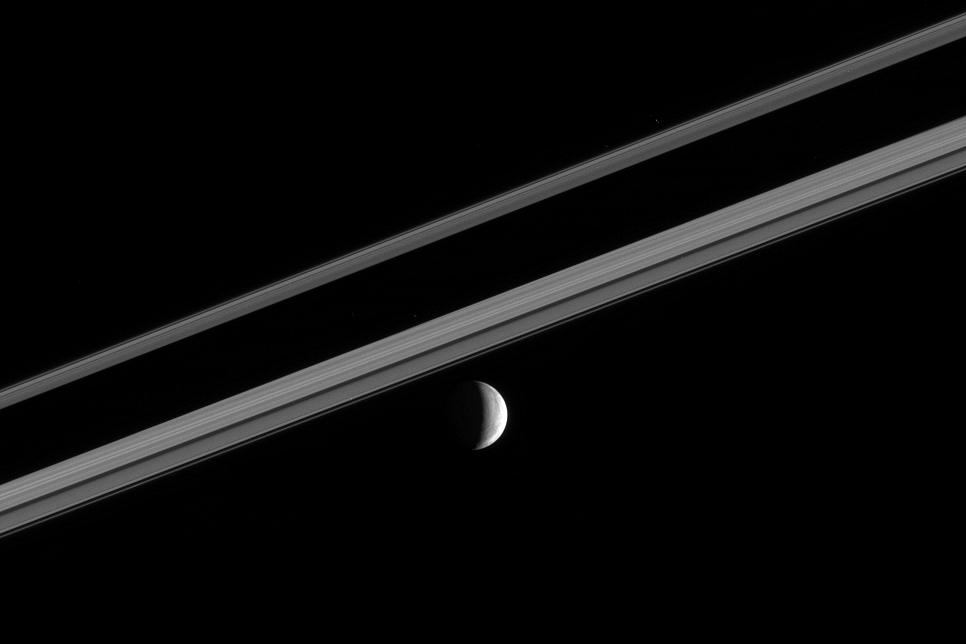

Wrinkled Crescent

A target of intense interest to Cassini mission scientists is Enceladus, whose wrinkled and frozen crescent is seen here with Saturn’s rings. The planet’s dark shadow bisects the ringscape.

The illuminated terrain seen here is on the moon’s trailing hemisphere. North on Enceladus is up and rotated 20 degrees to the left. Enceladus is 505 kilometers (314 miles) across.

The image was taken in visible green light with the Cassini narrow-angle camera on Oct. 13, 2005 at a distance of approximately 1.2 million kilometers (700,000 miles) from Enceladus and at a Sun-Enceladus-spacecraft, or phase, angle of 106 degrees. The image scale is 7 kilometers (4 miles) per pixel.

The Cassini-Huygens mission is a cooperative project of NASA, the European Space Agency and the Italian Space Agency. The Jet Propulsion Laboratory, a division of the California Institute of Technology in Pasadena, manages the mission for NASA’s Science Mission Directorate, Washington, D.C. The Cassini orbiter and its two onboard cameras were designed, developed and assembled at JPL. The imaging operations center is based at the Space Science Institute in Boulder, Colo.

Credit: NASA/JPL/Space Science Institute